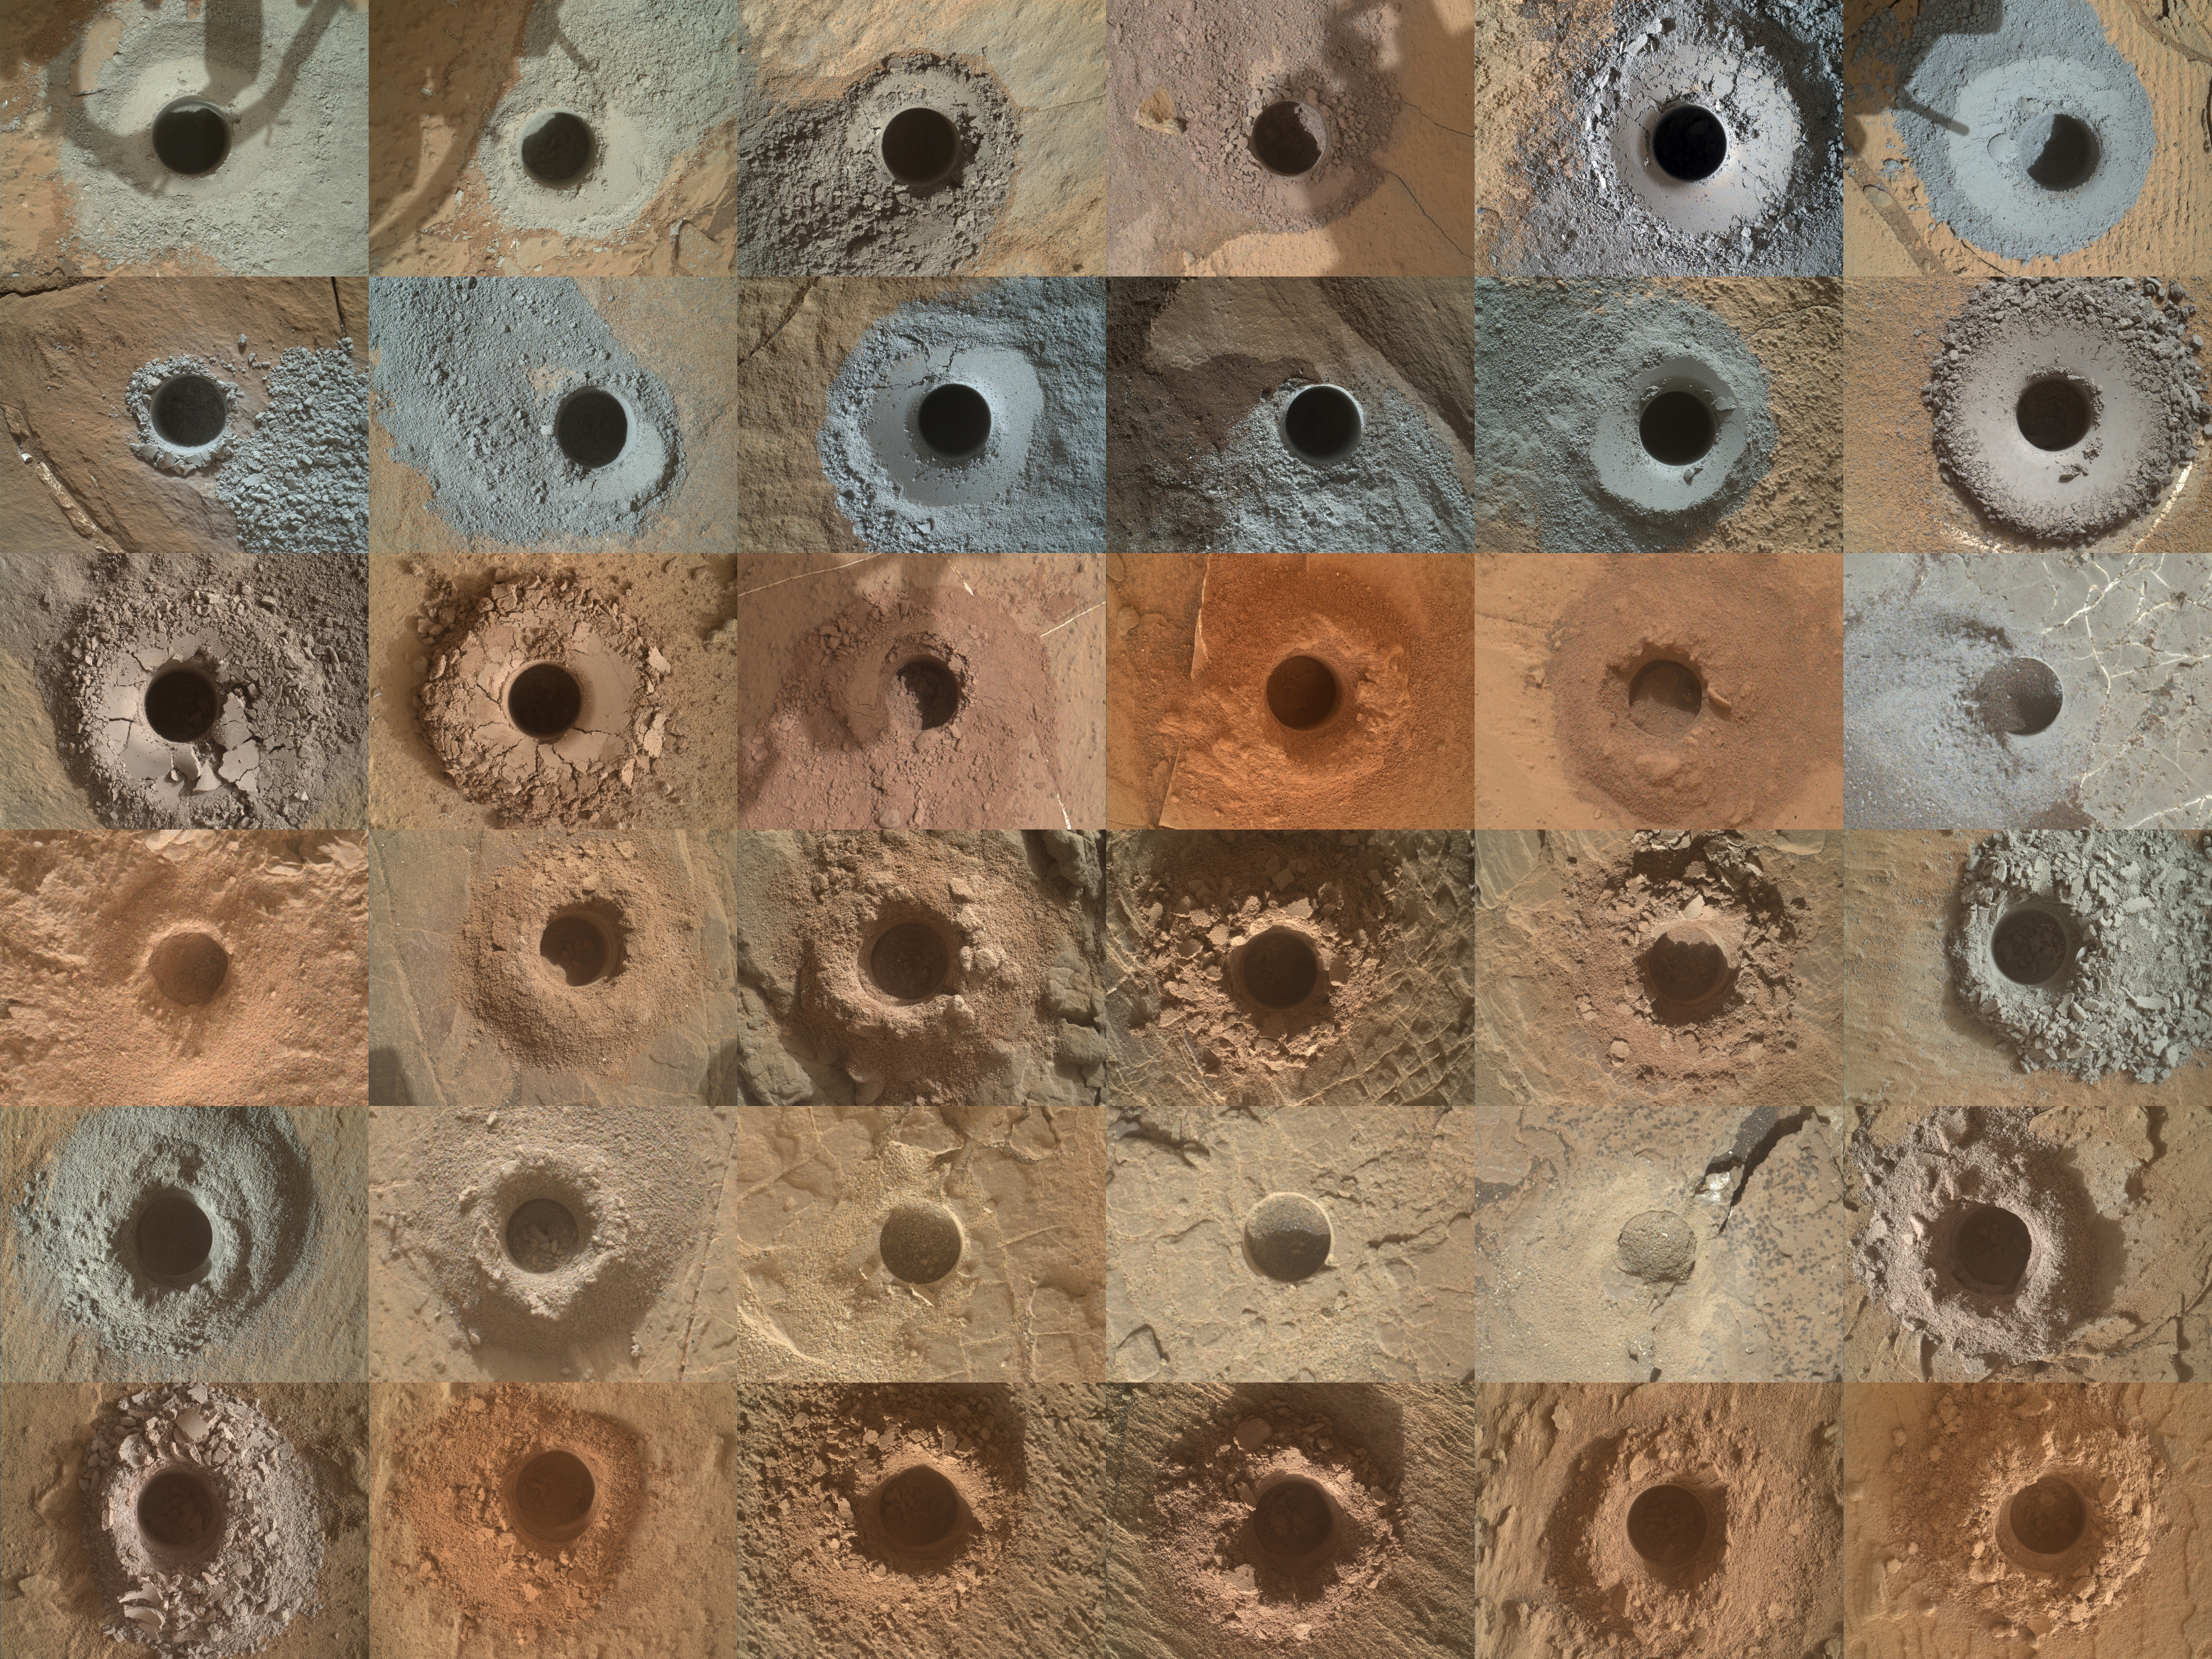

Curiosity’s 36 Drill Holes

NASA’s Curiosity Mars rover has collected 36 powderized rock samples with the drill on the end of its robotic arm. This grid shows all 36 holes to date. The images in the grid were captured by the Mars Hand Lens Imager (MAHLI) on the end of Curiosity’s arm.

Curiosity was built by NASA’s Jet Propulsion Laboratory, which is managed by Caltech in Pasadena, California. JPL leads the mission on behalf of NASA’s Science Mission Directorate in Washington. Malin Space Science Systems in San Diego built and operates Mastcam.

Credit: NASA/JPL-Caltech/MSSS